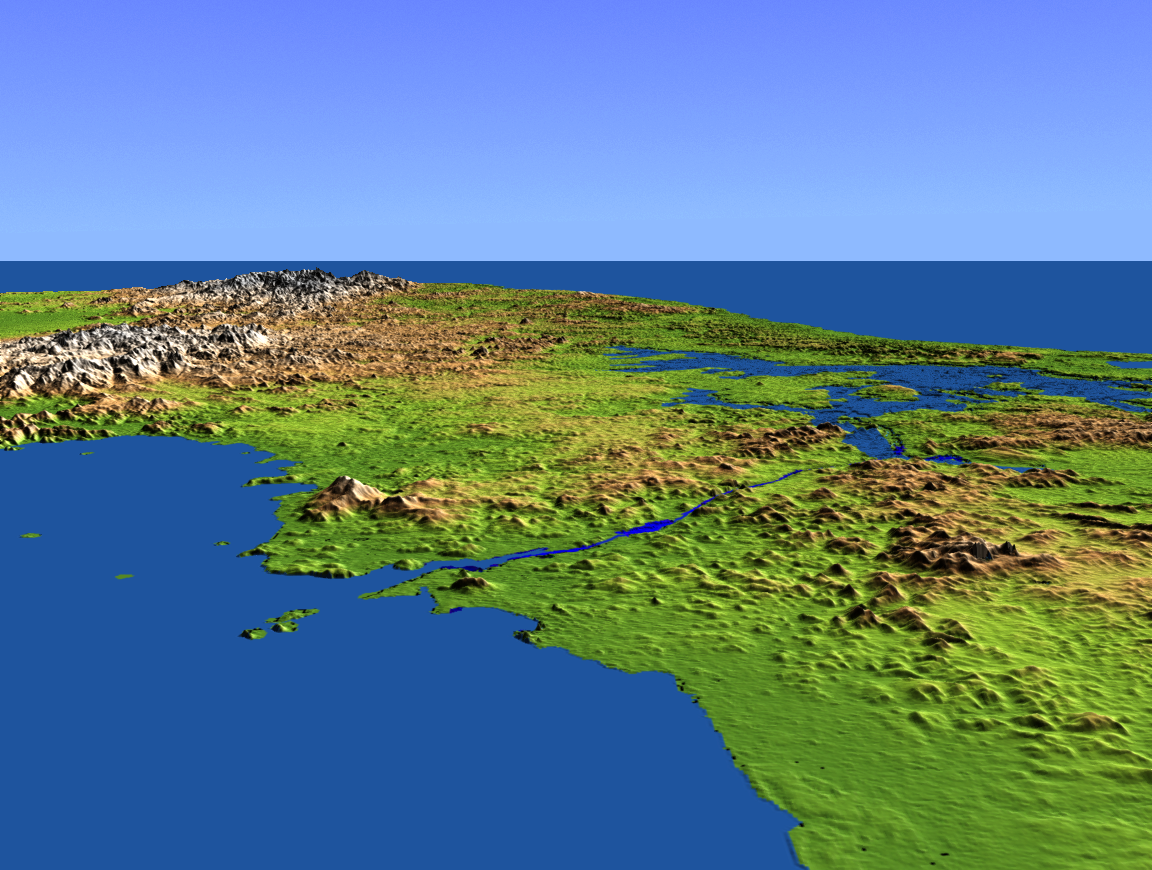

Perspective View with Color-Coded Shaded Relief, Panama Canal

This perspective view shows the Panama Canal with the Gulf of Panama in the foreground and the Caribbean Sea in the distance. The canal runs northwest-southeast from the city of Colon on the Atlantic side to Panama City on the Pacific side. Water levels are maintained along its length by three reservoirs, the largest of which is Lake Gatun, visible at the right center of the image. Built by the U.S. Army Corps of Engineers between 1904 and 1914, the canal extends for approximately 50 miles, and is widely considered to be one of the world’s great engineering achievements.

This shaded relief perspective view was generated using topographic data from the Shuttle Radar Topography Mission (SRTM). A computer-generated artificial light source illuminates the elevation data to produce a pattern of light and shadows. Slopes facing the light appear bright, while those facing away are shaded. On flatter surfaces, the pattern of light and shadows can reveal subtle features in the terrain. Colors show the elevation as measured by SRTM, and range from green at the lowest elevations to white at the highest elevations.

SRTM, launched on February 11, 2000, uses the same radar instrument that comprised the Spaceborne Imaging Radar-C/X-Band Synthetic Aperture Radar (SIR-C/X-SAR) that flew twice on the Space Shuttle Endeavour in 1994. The mission is designed to collect three-dimensional measurements of the Earth’s surface. To collect the 3-D data, engineers added a 60-meter-long (200-foot) mast, an additional C-band imaging antenna and improved tracking and navigation devices. The mission is a cooperative project between NASA, the National Imagery and Mapping Agency (NIMA) and the German (DLR) and Italian (ASI) space agencies. It is managed by NASA’s Jet Propulsion Laboratory, Pasadena, Calif., for NASA’s Earth Science Enterprise, Washington, D.C.

Size: scale varies in this perspective image
Location: 9.0 degrees North latitude, 79.8 degrees West longitude
Orientation: looking West
Original Data Resolution: SRTM 30 meters (99 feet)
Date Acquired: February 2000 (SRTM)

Credit: NASA/JPL